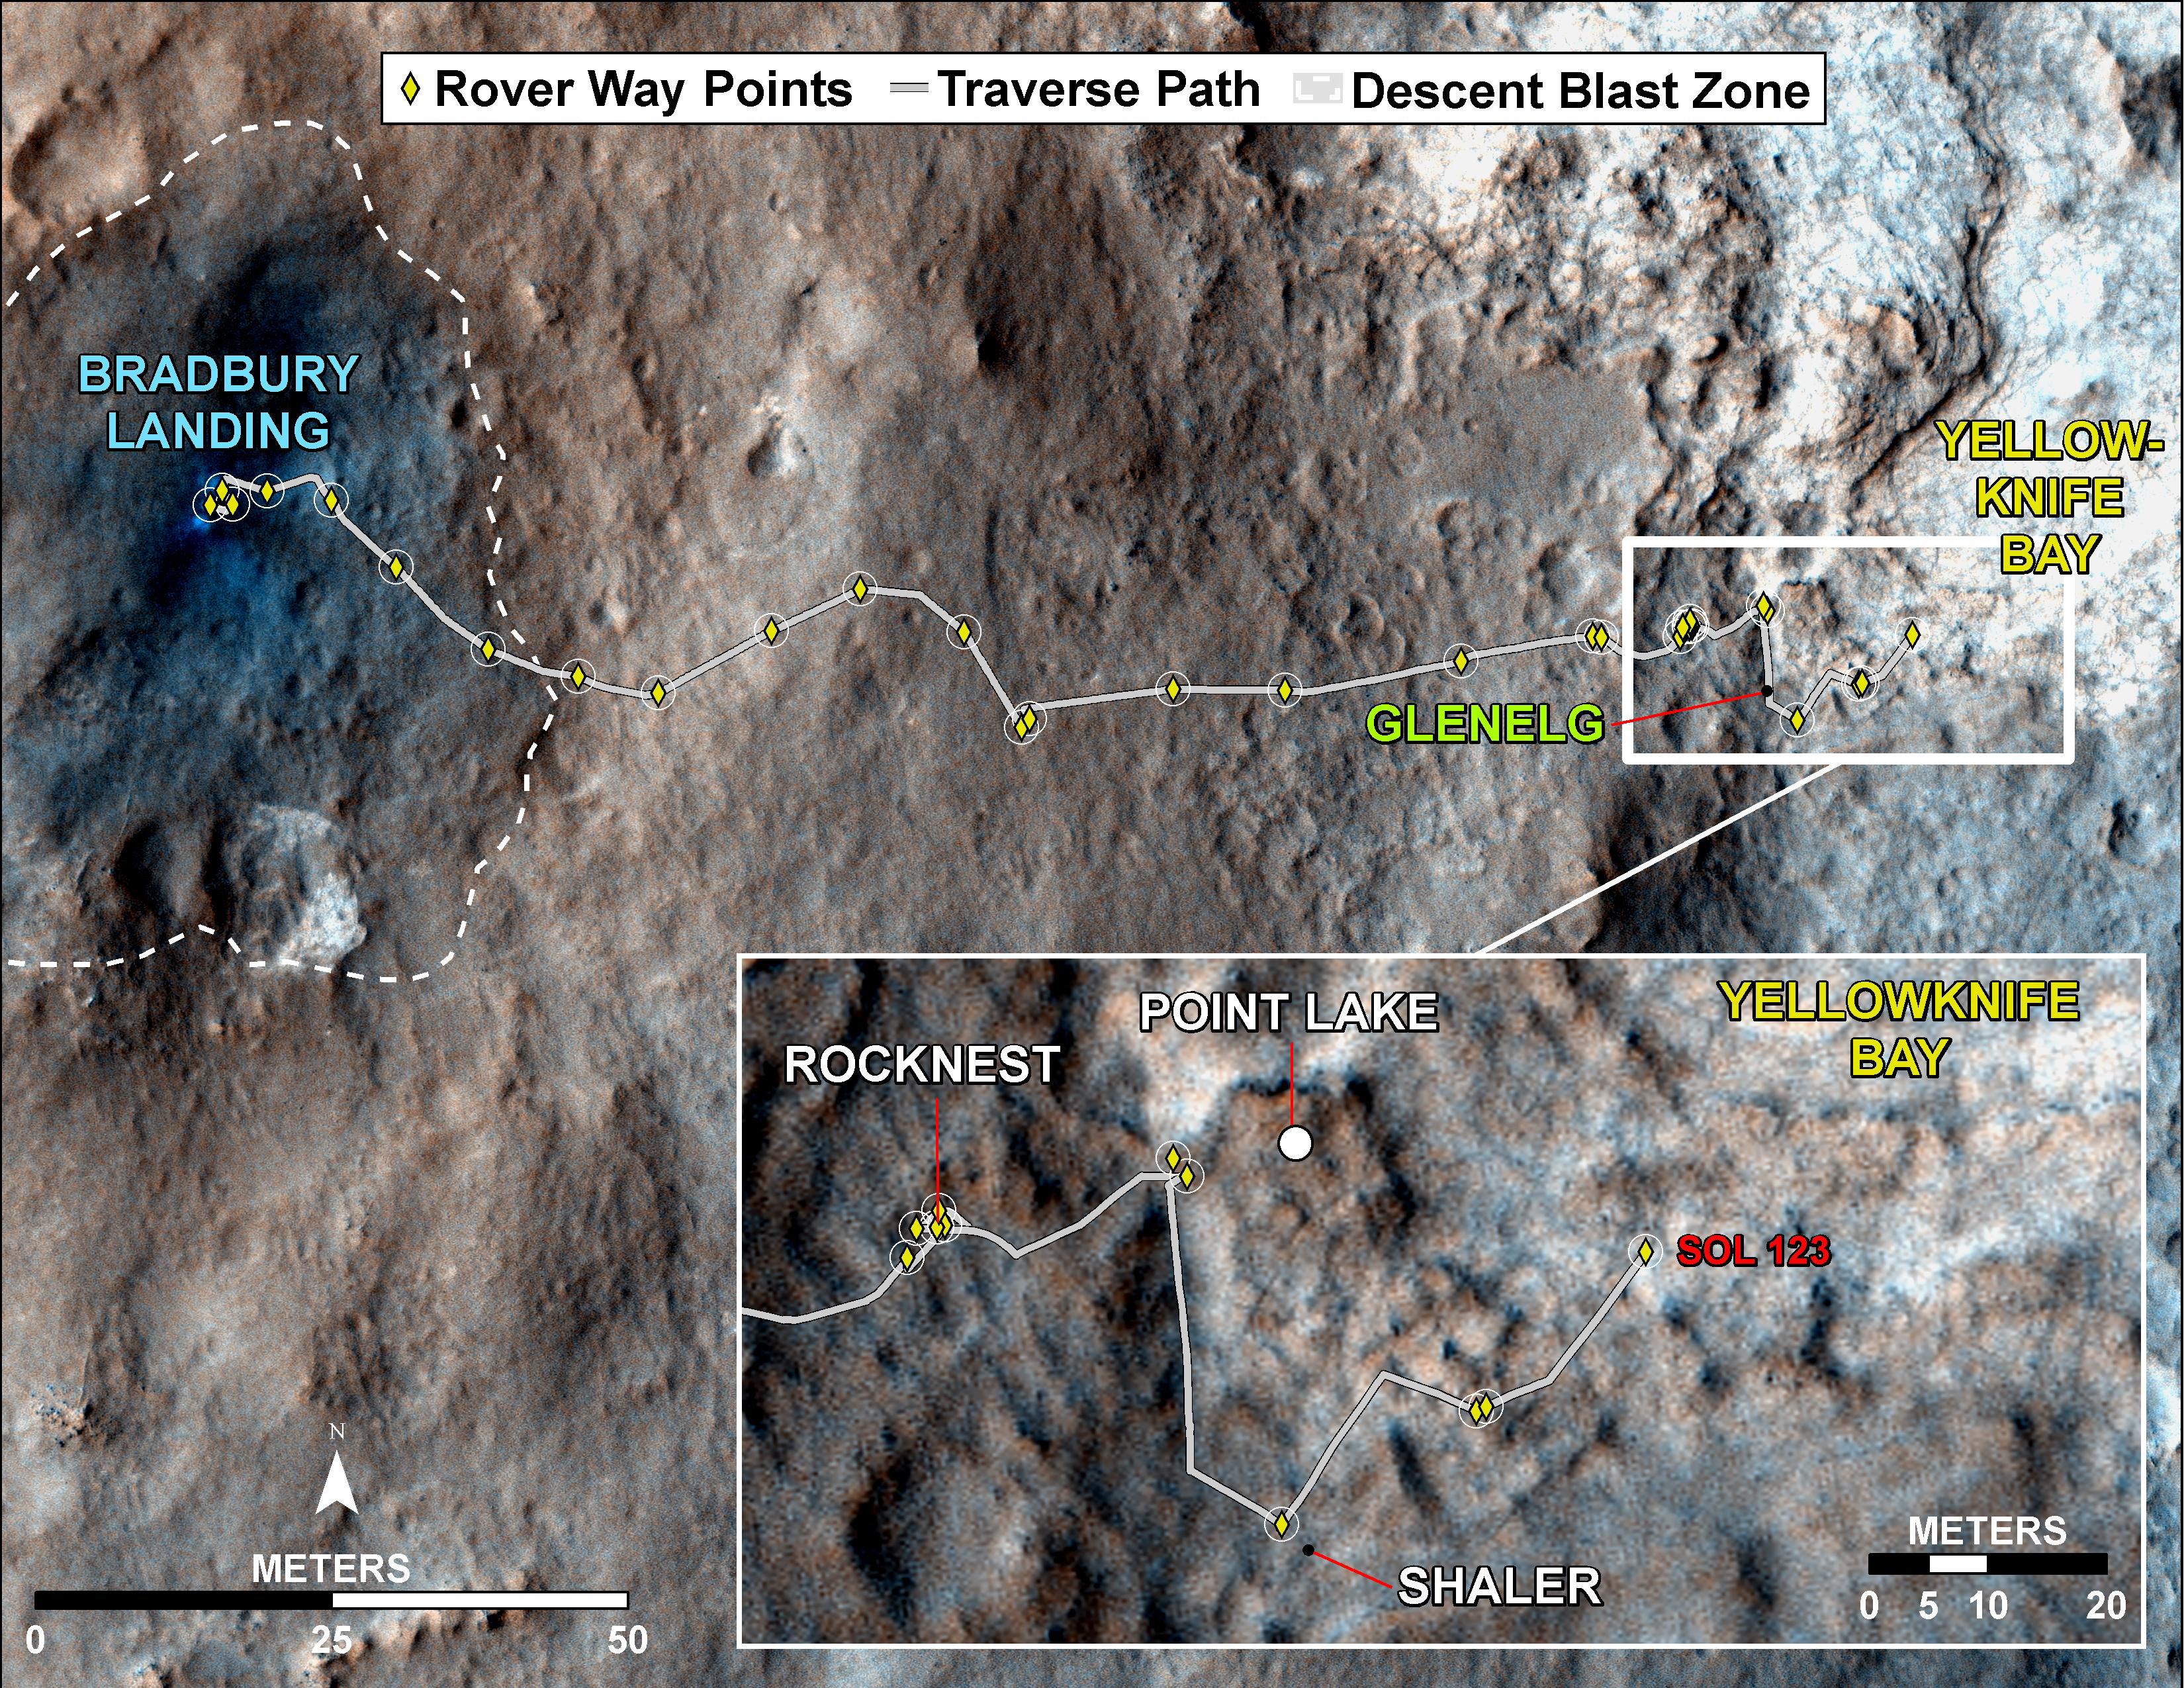

Curiosity Traverse Map, Sol 123

This map traces where NASA’s Mars rover Curiosity drove between landing at a site subsequently named “Bradbury Landing,” and the position reached during the mission’s 123rd Martian day, or sol, (Dec. 10, 2012). The inset shows the most recent legs of the traverse in greater detail.

With the Sol 123 drive of 63 feet (19 meters), the rover approached a step down into an area called “Yellowknife Bay,” which is a potential location for selecting the first target rock for Curiosity’s hammering drill. The drive brought the mission’s total driving odometry to 0.37 mile (598 meters). Three sols earlier, Curiosity stopped near a layered outcrop informally named “Shaler,” and acquired the image seen at PIA16550.

The mapped area is within Gale Crater and north of the mountain called Mount Sharp in the middle of the crater. After the first use of the drill, the rover’s main science destination will be on the lower reaches of Mount Sharp. For broader-context images of the area, see PIA16064 and PIA16058.

The base image from the map is from the High Resolution Imaging Science Experiment Camera (HiRISE) in NASA’s Mars Reconnaissance Orbiter.

NASA’s Jet Propulsion Laboratory manages the Mars Science Laboratory/Curiosity for NASA’s Science Mission Directorate in Washington. The mission’s Curiosity rover was designed, developed and assembled at JPL, a division of the California Institute of Technology in Pasadena.

Credit: NASA/JPL-Caltech/Univ. of Arizona